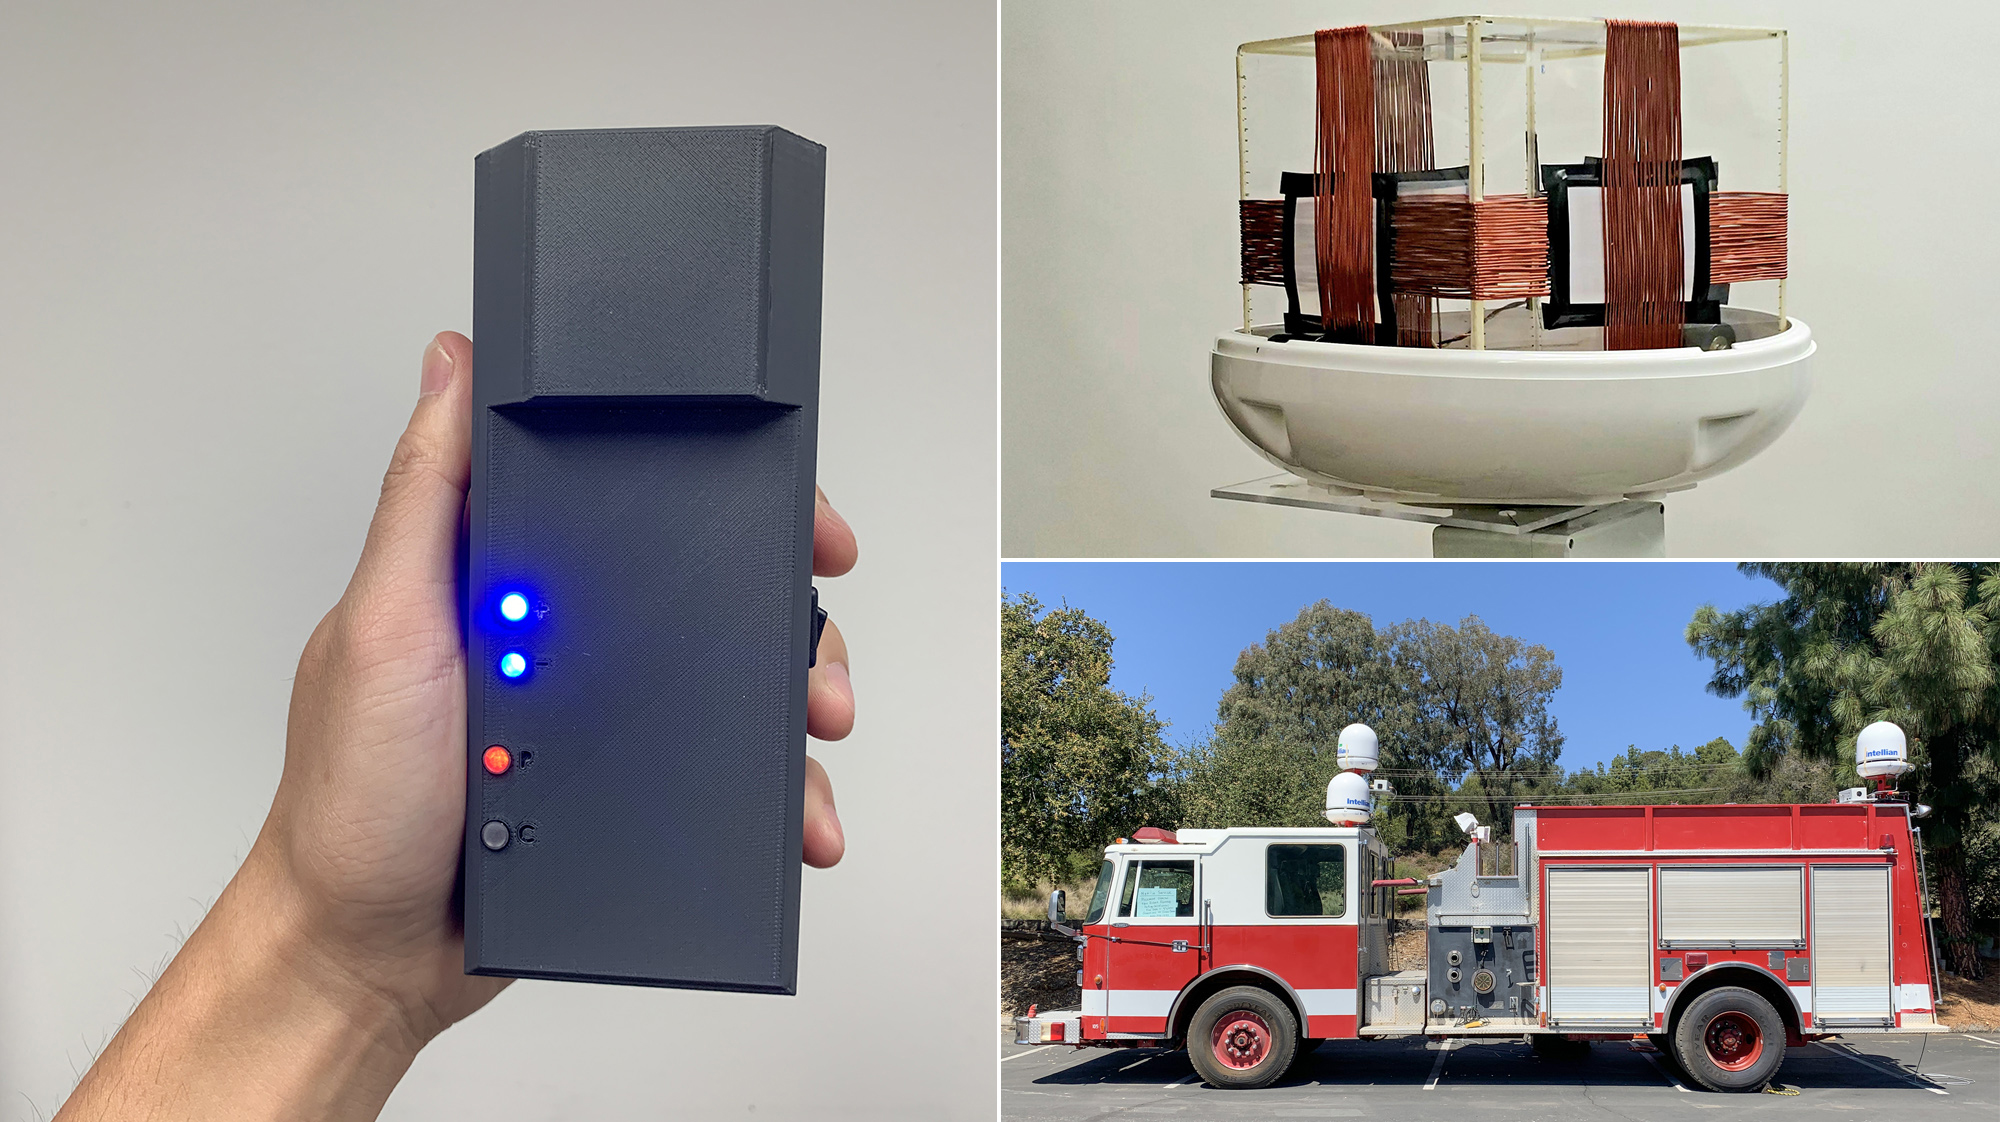

POINTER’s Receiver and Transmitter

To help locate and track firefighters inside buildings, where other positioning technologies fail, NASA’s Jet Propulsion Laboratory and the Department of Homeland Security Science and Technology Directorate (S&T) are developing POINTER. Short for Precision Outdoor and Indoor Navigation and Tracking for Emergency Responders, the system began taking shape in 2014 and is being matured for use by fire departments nationwide.

The POINTER system is composed of three parts: a receiver, transmitter, and base station. The receiver (left) has been shrunk from the size of a backpack to the size of a large smartphone, and further development will miniaturize it so it can be easily clipped to a belt buckle. The transmitter (top right) is a system of coils that generate the magnetoquasistatic fields, which — unlike the radio waves used by GPS and radio-frequency identification — are able to pass through construction materials to interact with the receiver, enabling fire crews to track the location and orientation of firefighters. To test the system, transmitters have been attached to an out-of-service firetruck (lower right).

Through 2021, POINTER will undergo field tests and a commercial version of POINTER will be made available to fire departments in 2022.

Credit: NASA/JPL-Caltech/DHS S&T